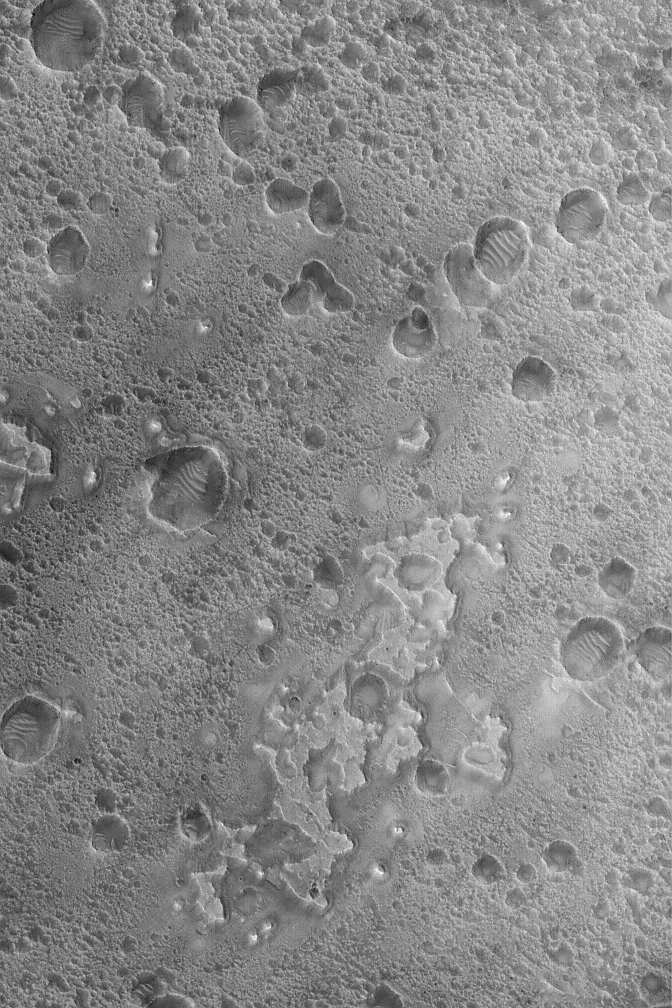

Nili Buttes and Mesas

11 July 2004
This Mars Global Surveyor (MGS) Mars Orbiter Camera (MOC) image shows small buttes and irregular mesas on the floor of a crater in the Nili Fossae region of Mars. Considerable erosion in the Nili Fossae region has exposed layered rocks and stripped materials away, revealing long-buried landforms and more ancient landscapes. This image is located near 24.3°N, 279.8°W. It covers an area about 3 km (1.9 mi) wide and is illuminated by sunlight from the lower left.

Credit: NASA/JPL/Malin Space Science Systems